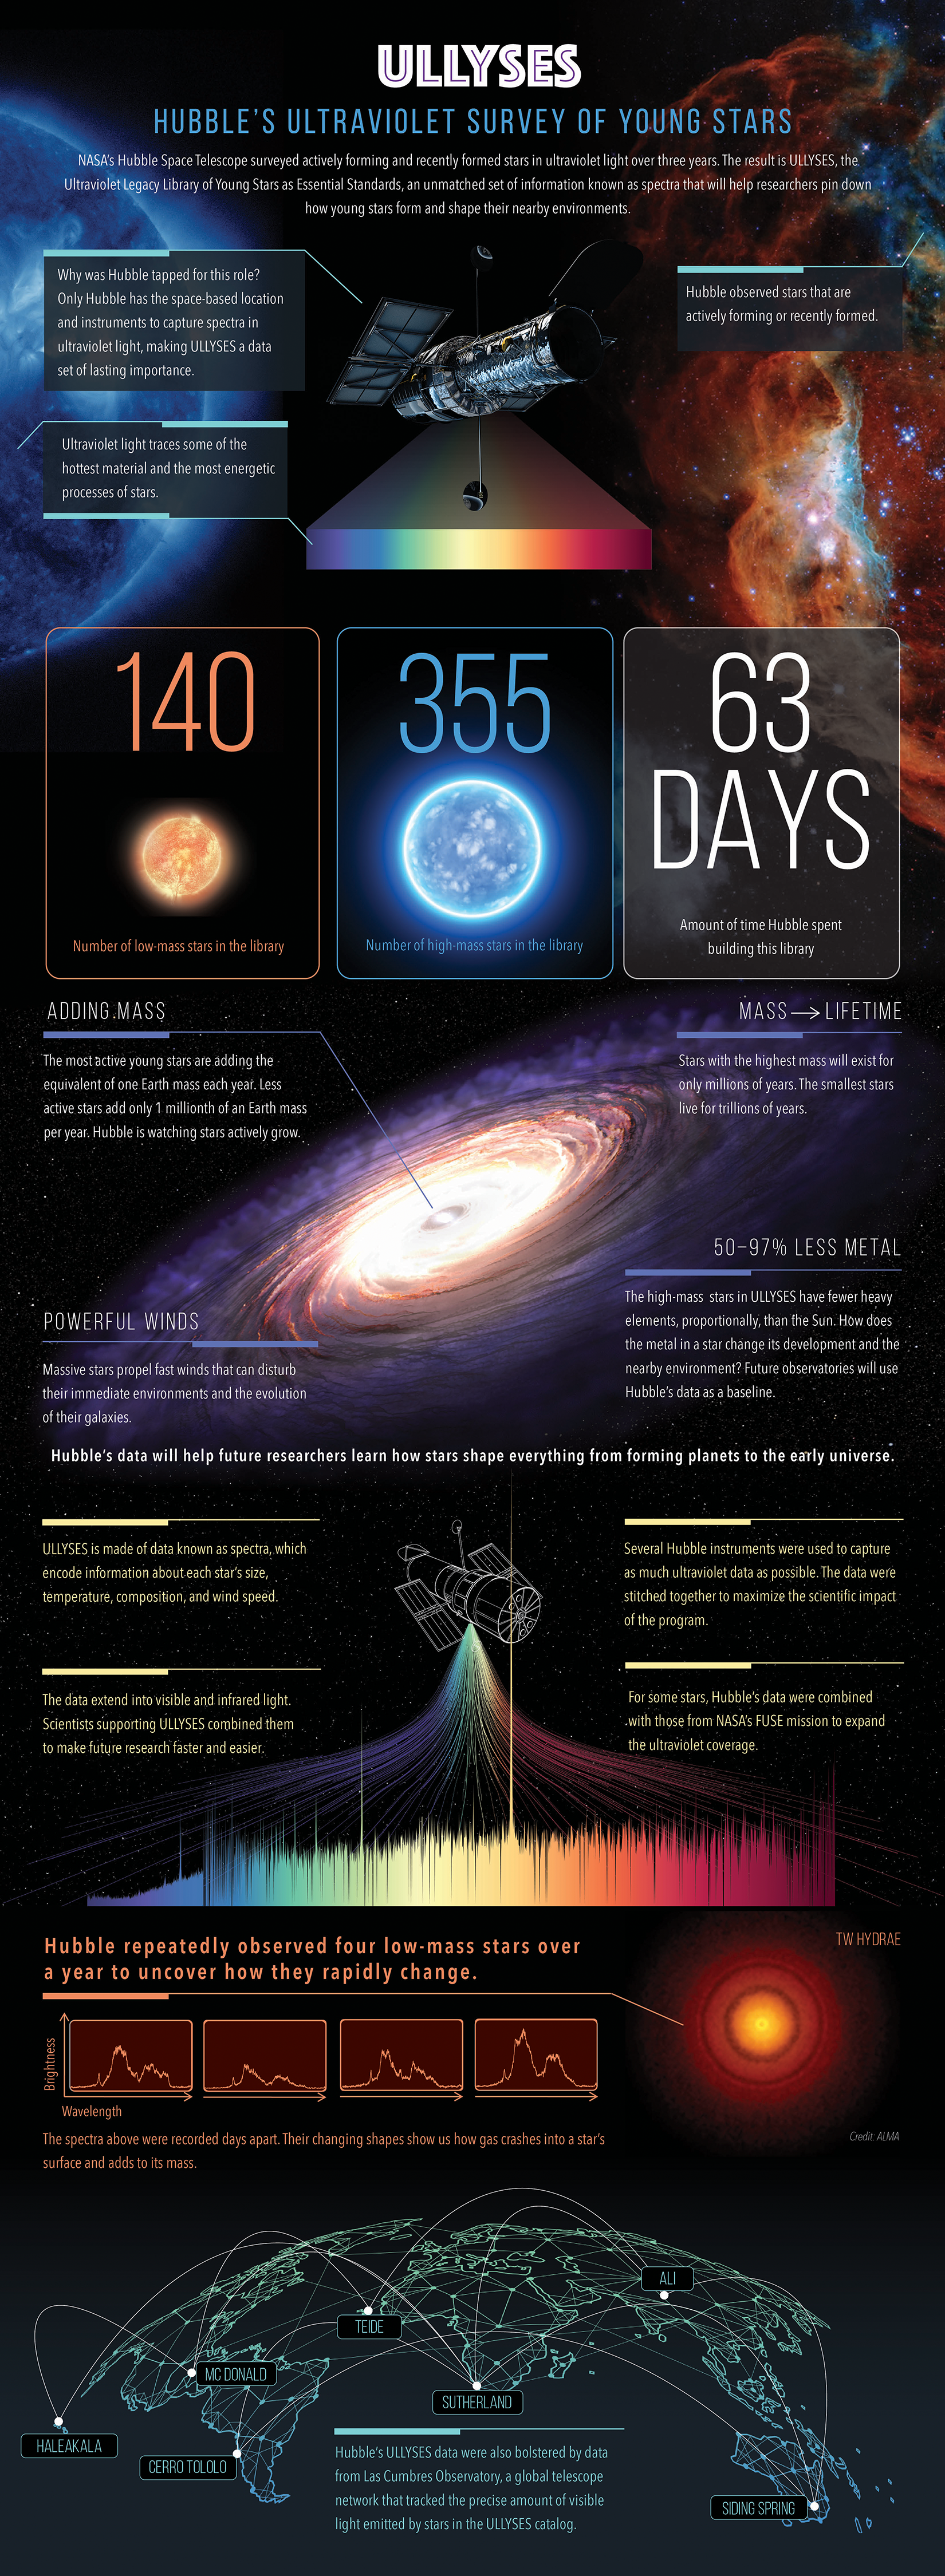

ULLYSES: Hubble’s Ultraviolet Survey of Young Stars

NASA’s Hubble Space Telescope surveyed actively forming and recently formed stars in ultraviolet light over three years. The result is ULLYSES, the Ultraviolet Legacy Library of Young Stars as Essential Standards, an unmatched set of information known as spectra that will help researchers pin down how young stars form and shape their nearby environments.

How many stars did Hubble observe? And what might the data tell us? Explore this graphic to learn how Hubble’s ultraviolet data may shape what researchers learn about young stars.

Credit: Illustration: NASA, ESA, Elizabeth Wheatley (STScI)